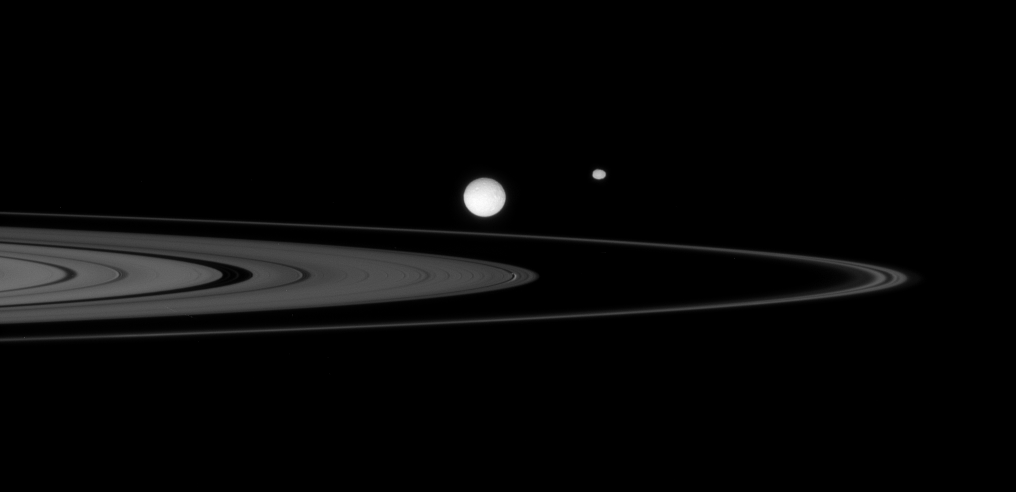

Ring Tableau

The Cassini spacecraft observes a gathering of three moons near the rings of Saturn.

Largest in the scene, Mimas (397 kilometers, or 247 miles across) sits on the side of the rings nearer to Cassini. Oblong Epimetheus (116 kilometers, or 72 miles across) lies on the distant side of the narrow F ring. Less obvious is tiny Daphnis (7 kilometers, or 4.3 miles across), which is made easier to spot by the waves it creates in the edges of the narrow Keeler Gap. Daphnis appears directly below the eastern limb of Mimas.

This view looks toward the unilluminated side of the rings from about a degree above the ringplane.

The image was taken in visible light with the Cassini spacecraft narrow-angle camera on Oct. 3, 2007. The view was acquired at a distance of approximately 1.6 million kilometers (1 million miles) from Mimas. Image scale is 10 kilometers (6 miles) per pixel.

The Cassini-Huygens mission is a cooperative project of NASA, the European Space Agency and the Italian Space Agency. The Jet Propulsion Laboratory, a division of the California Institute of Technology in Pasadena, manages the mission for NASA’s Science Mission Directorate, Washington, D.C. The Cassini orbiter and its two onboard cameras were designed, developed and assembled at JPL. The imaging operations center is based at the Space Science Institute in Boulder, Colo.

Credit: NASA/JPL/Space Science Institute